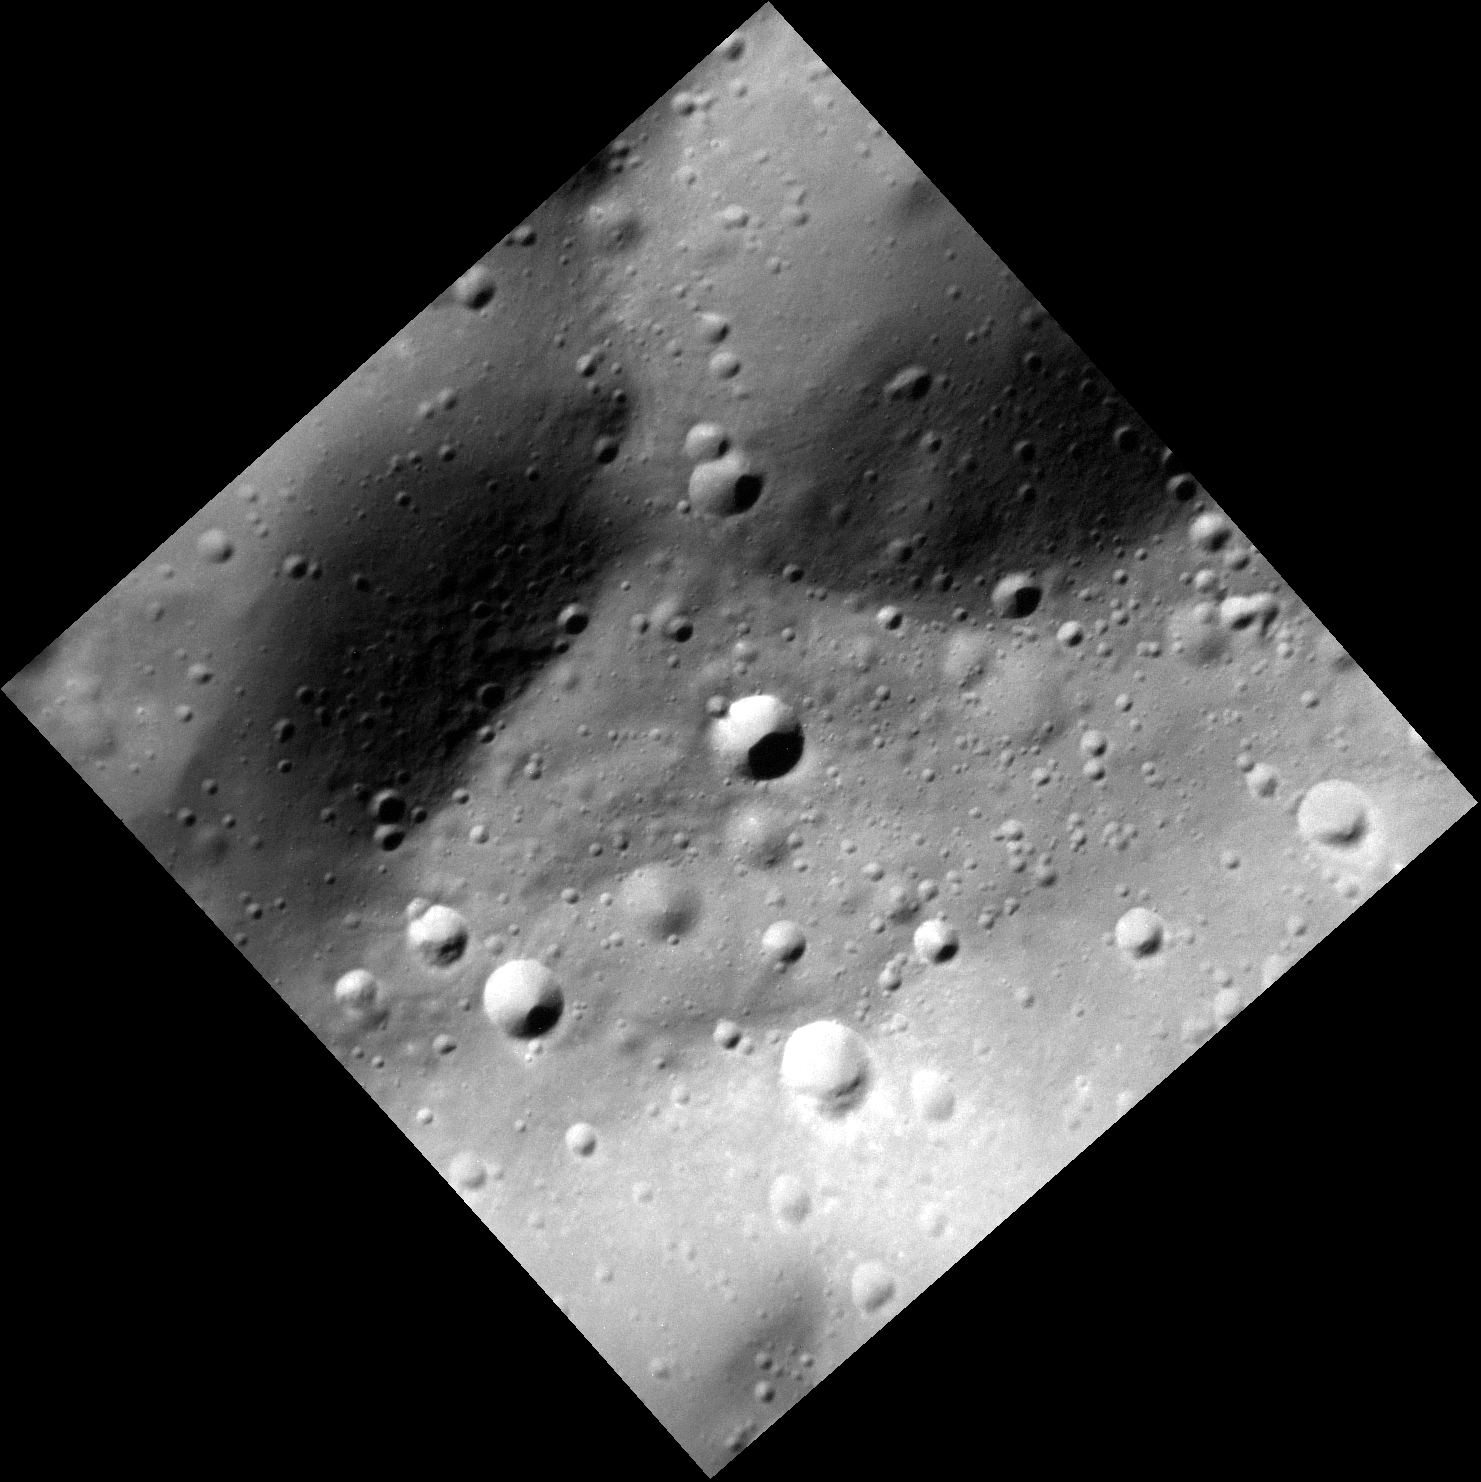

Stop Hitting Me

A portion of the crest of a small scarp, located north of the crater Stravinsky, is the subject of this image. A number of impact craters of all sizes and states of preservation are present. Some of the craters are primary impacts, formed by meteoroid whose orbits intersected that of Mercury. Many others are secondaries, resulting from pieces of ejecta launched by primary impacts that struck the surface and produced a crater themselves. This reminds us that airless Solar System bodies like Mercury, the Moon, and the satellites of the outer planets are continually hit by cosmic impacts. The presence of an atmosphere (i.e., at Venus, Earth, Mars, and Titan) provides some degree of protection, however.

This image was acquired as a high-resolution targeted observation. Targeted observations are images of a small area on Mercury’s surface at resolutions much higher than the 200-meter/pixel morphology base map. It is not possible to cover all of Mercury’s surface at this high resolution, but typically several areas of high scientific interest are imaged in this mode each week.

Date acquired: March 04, 2014
Image Mission Elapsed Time (MET): 36251471
Image ID: 5871162
Instrument: Narrow Angle Camera (NAC) of the Mercury Dual Imaging System (MDIS)
Center Latitude: 54.9°
Center Longitude: 284.0° E
Resolution: 7 meters/pixel
Scale: The edges of the scene are about 8 km (5 mi.) long
Incidence Angle: 62.5°
Emission Angle: 16.7°
Phase Angle: 45.7°
North is toward the top of the image.

The MESSENGER spacecraft is the first ever to orbit the planet Mercury, and the spacecraft’s seven scientific instruments and radio science investigation are unraveling the history and evolution of the Solar System’s innermost planet. MESSENGER acquired over 150,000 images and extensive other data sets. MESSENGER is capable of continuing orbital operations until early 2015.

For information regarding the use of images, see the MESSENGER image use policy.

Credit: NASA/Johns Hopkins University Applied Physics Laboratory/Carnegie Institution of Washington